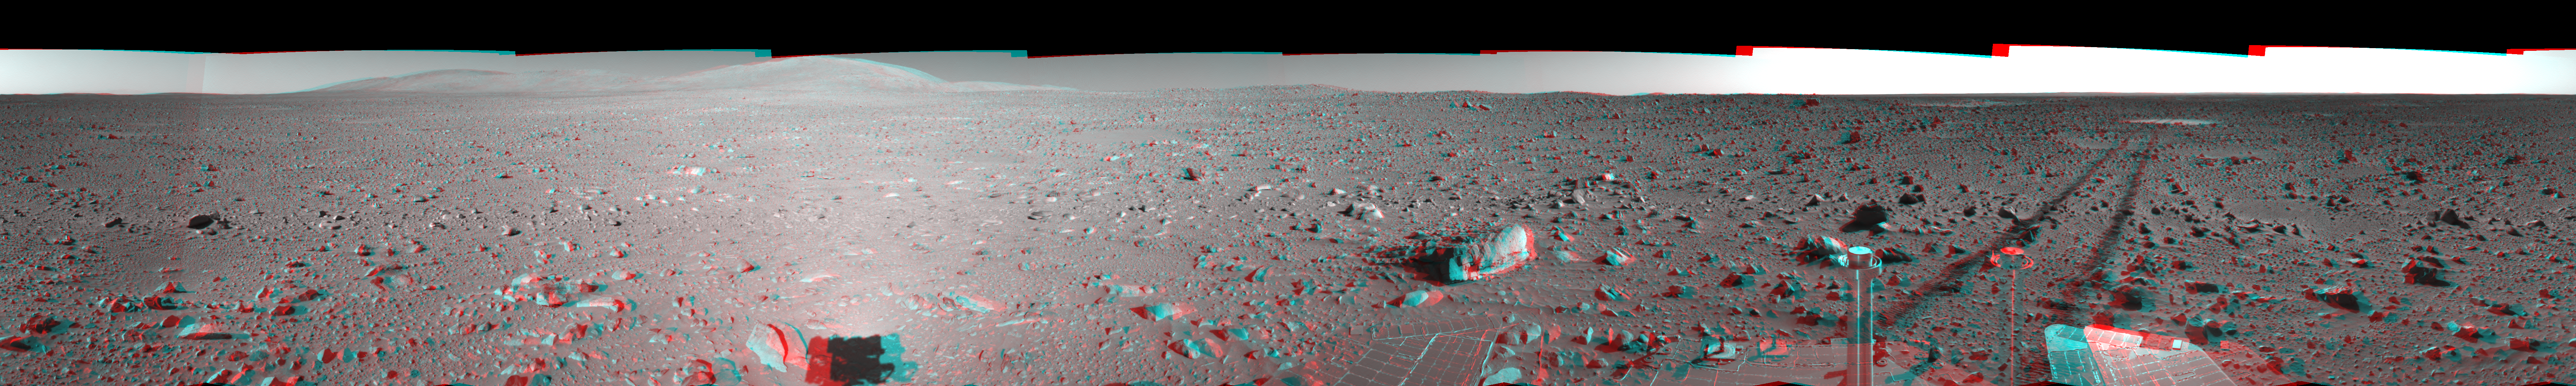

Spirit’s View on Sol 148 (3-D)

This 360-degree stereo anaglyph of the terrain surrounding NASA’s Mars Exploration Rover Spirit on the 148th martian day of the rover’s mission inside Gusev Crater, on June 2, 2004, was assembled from images taken by Spirit’s navigation camera. The rover’s position is Site A61. The view is presented in a cylindrical-perspective projection with geometrical seam correction.

See PIA06038 for left eye view and PIA06039 for right eye view of this 3-D cylindrical-perspective projection.

Credit: NASA/JPL